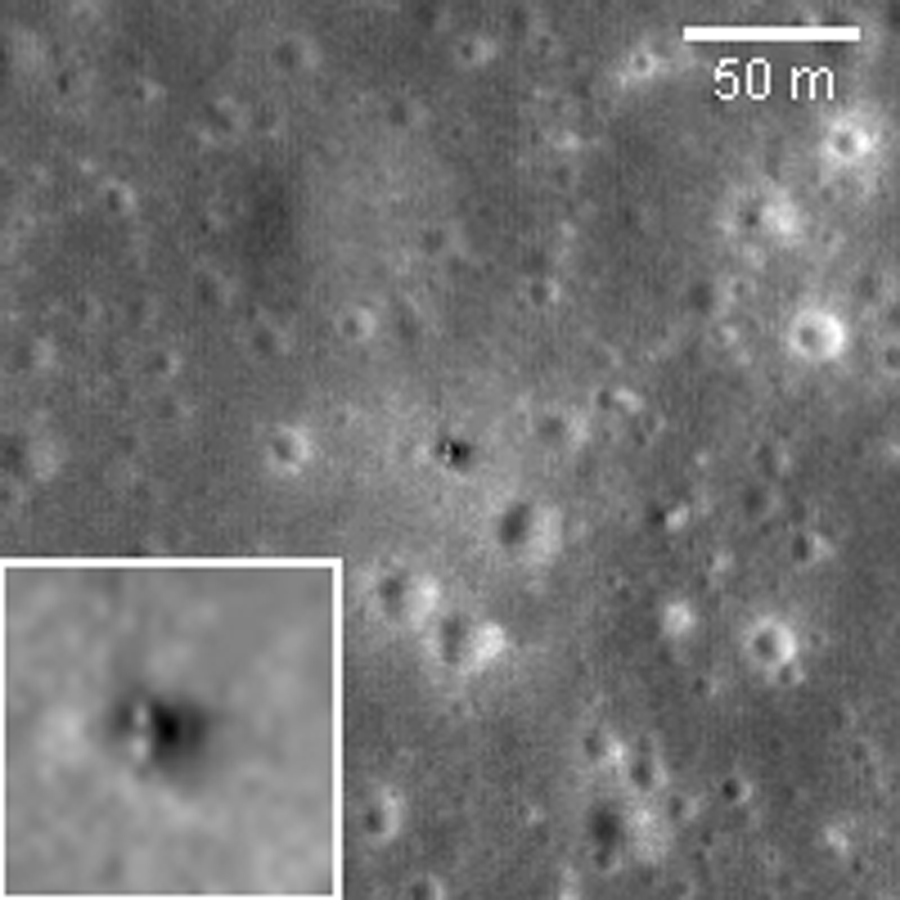

Luna 16

Luna 16 was the first robotic mission to land on the Moon and return a sample to the Earth. It was launched by the Soviet Union on 12 September 1970; landed on the Moon on 20 September; lifted off on 21 September and returned to the Earth on 24 September. The lunar landing occurred on the basaltic plains of Mare Fecunditatis; about 101 grams (3.5 ounces) of lunar material were returned. Sampling operations were conducted entirely in the dark since the Sun had already set when Luna 16 touched down.

NASA’s Goddard Space Flight Center built and manages the mission for the Exploration Systems Mission Directorate at NASA Headquarters in Washington. The Lunar Reconnaissance Orbiter Camera was designed to acquire data for landing site certification and to conduct polar illumination studies and global mapping. Operated by Arizona State University, LROC consists of a pair of narrow-angle cameras (NAC) and a single wide-angle camera (WAC). The mission is expected to return over 70 terabytes of image data.

Credit: NASA/GSFC/Arizona State University